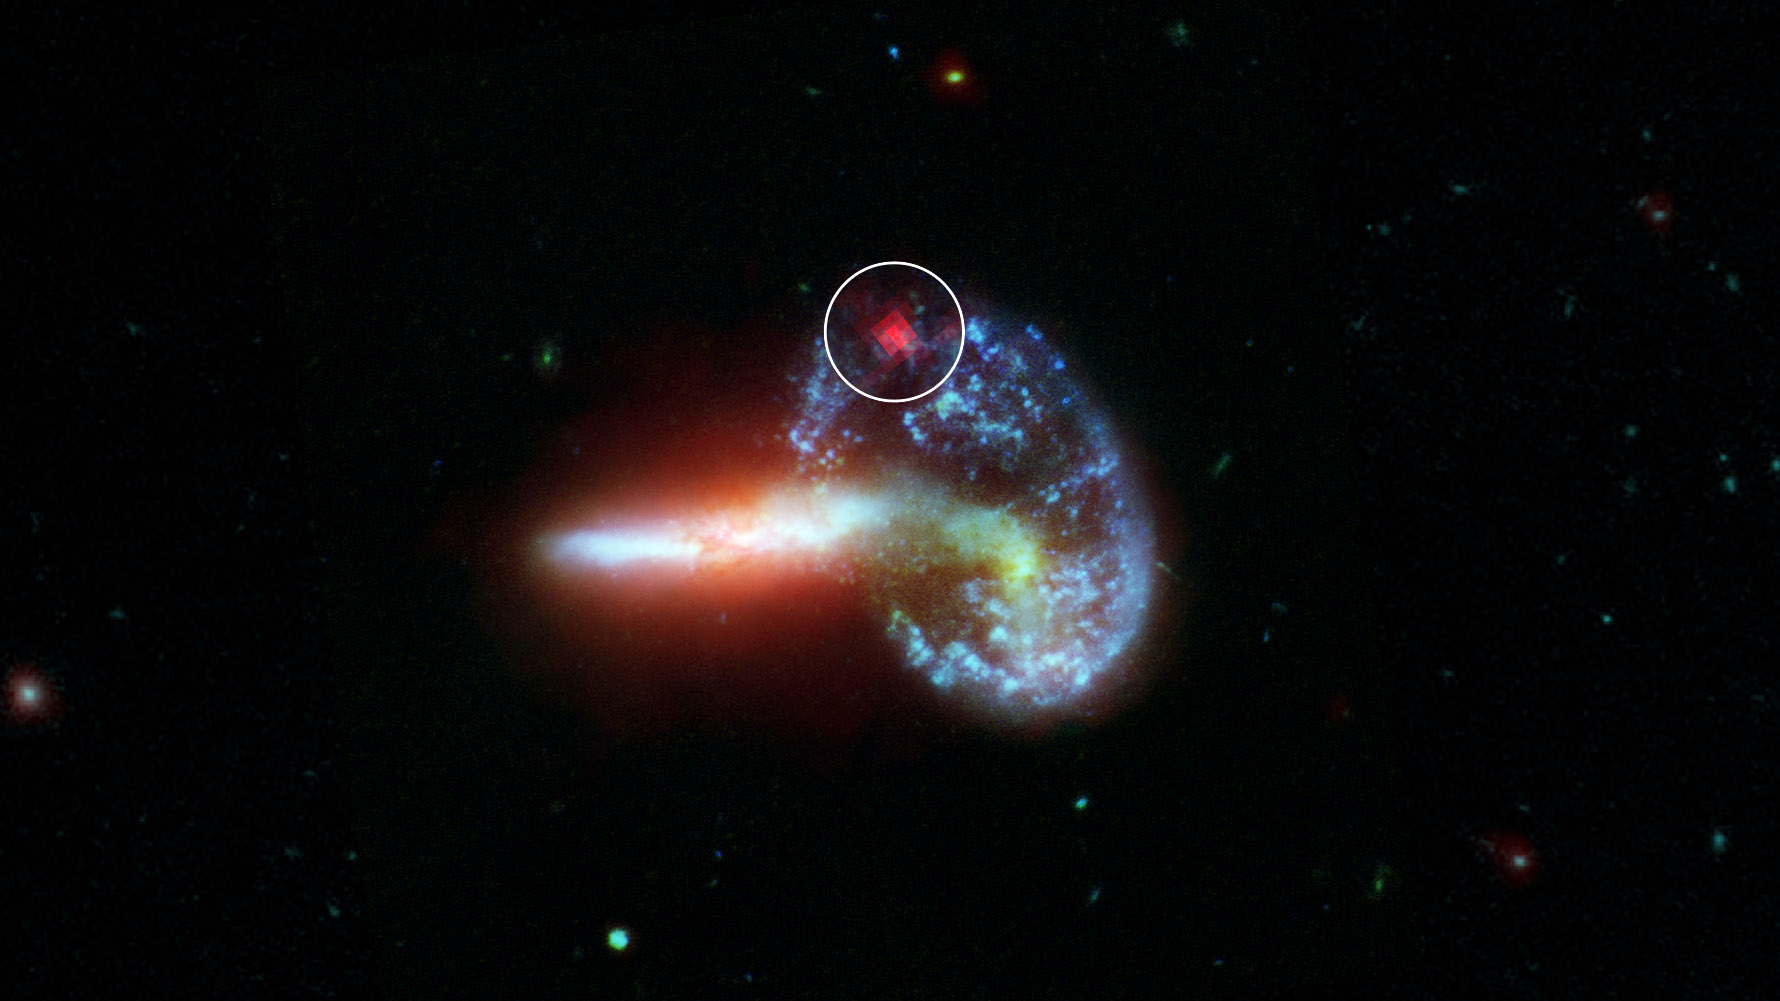

Hidden Supernova Spotted by Spitzer

This image shows galaxy Arp 148, captured by NASA’s Spitzer and Hubble telescopes. Inside the white circle is specially-processed Spitzer data, which reveals infrared light from a supernova that is hidden by dust. Supernovae are massive stars that have exploded after running out of fuel. They radiate most brightly in visible light (the kind the human eye can detect), but these wavelengths are obscured by dust. Infrared light, however, can pass through dust.

The analysis of Arp 148 was part of an effort to find hidden supernovae in 40 dust-choked galaxies that also emit high levels of infrared light. These galaxies are known as luminous and ultra-luminous infrared galaxies (LIRGs and ULIRGs, respectively). The dust in LIRGs and ULIRGs absorbs optical light from objects like supernovae but allows infrared light from these same objects to pass through unobstructed for telescopes like Spitzer to detect.

NASA’s Jet Propulsion Laboratory, Pasadena, Calif., manages the Spitzer Space Telescope mission for NASA’s Science Mission Directorate, Washington. Science operations are conducted at the Spitzer Science Center at the California Institute of Technology, also in Pasadena. Caltech manages JPL for NASA.

The Hubble Space Telescope is a project of international cooperation between NASA and the European Space Agency. The Space Telescope Science Institute conducts Hubble science operations. The institute is operated for NASA by the Association of Universities for Research in Astronomy, Inc., Washington, D.C.

Credit: NASA/JPL-Caltech